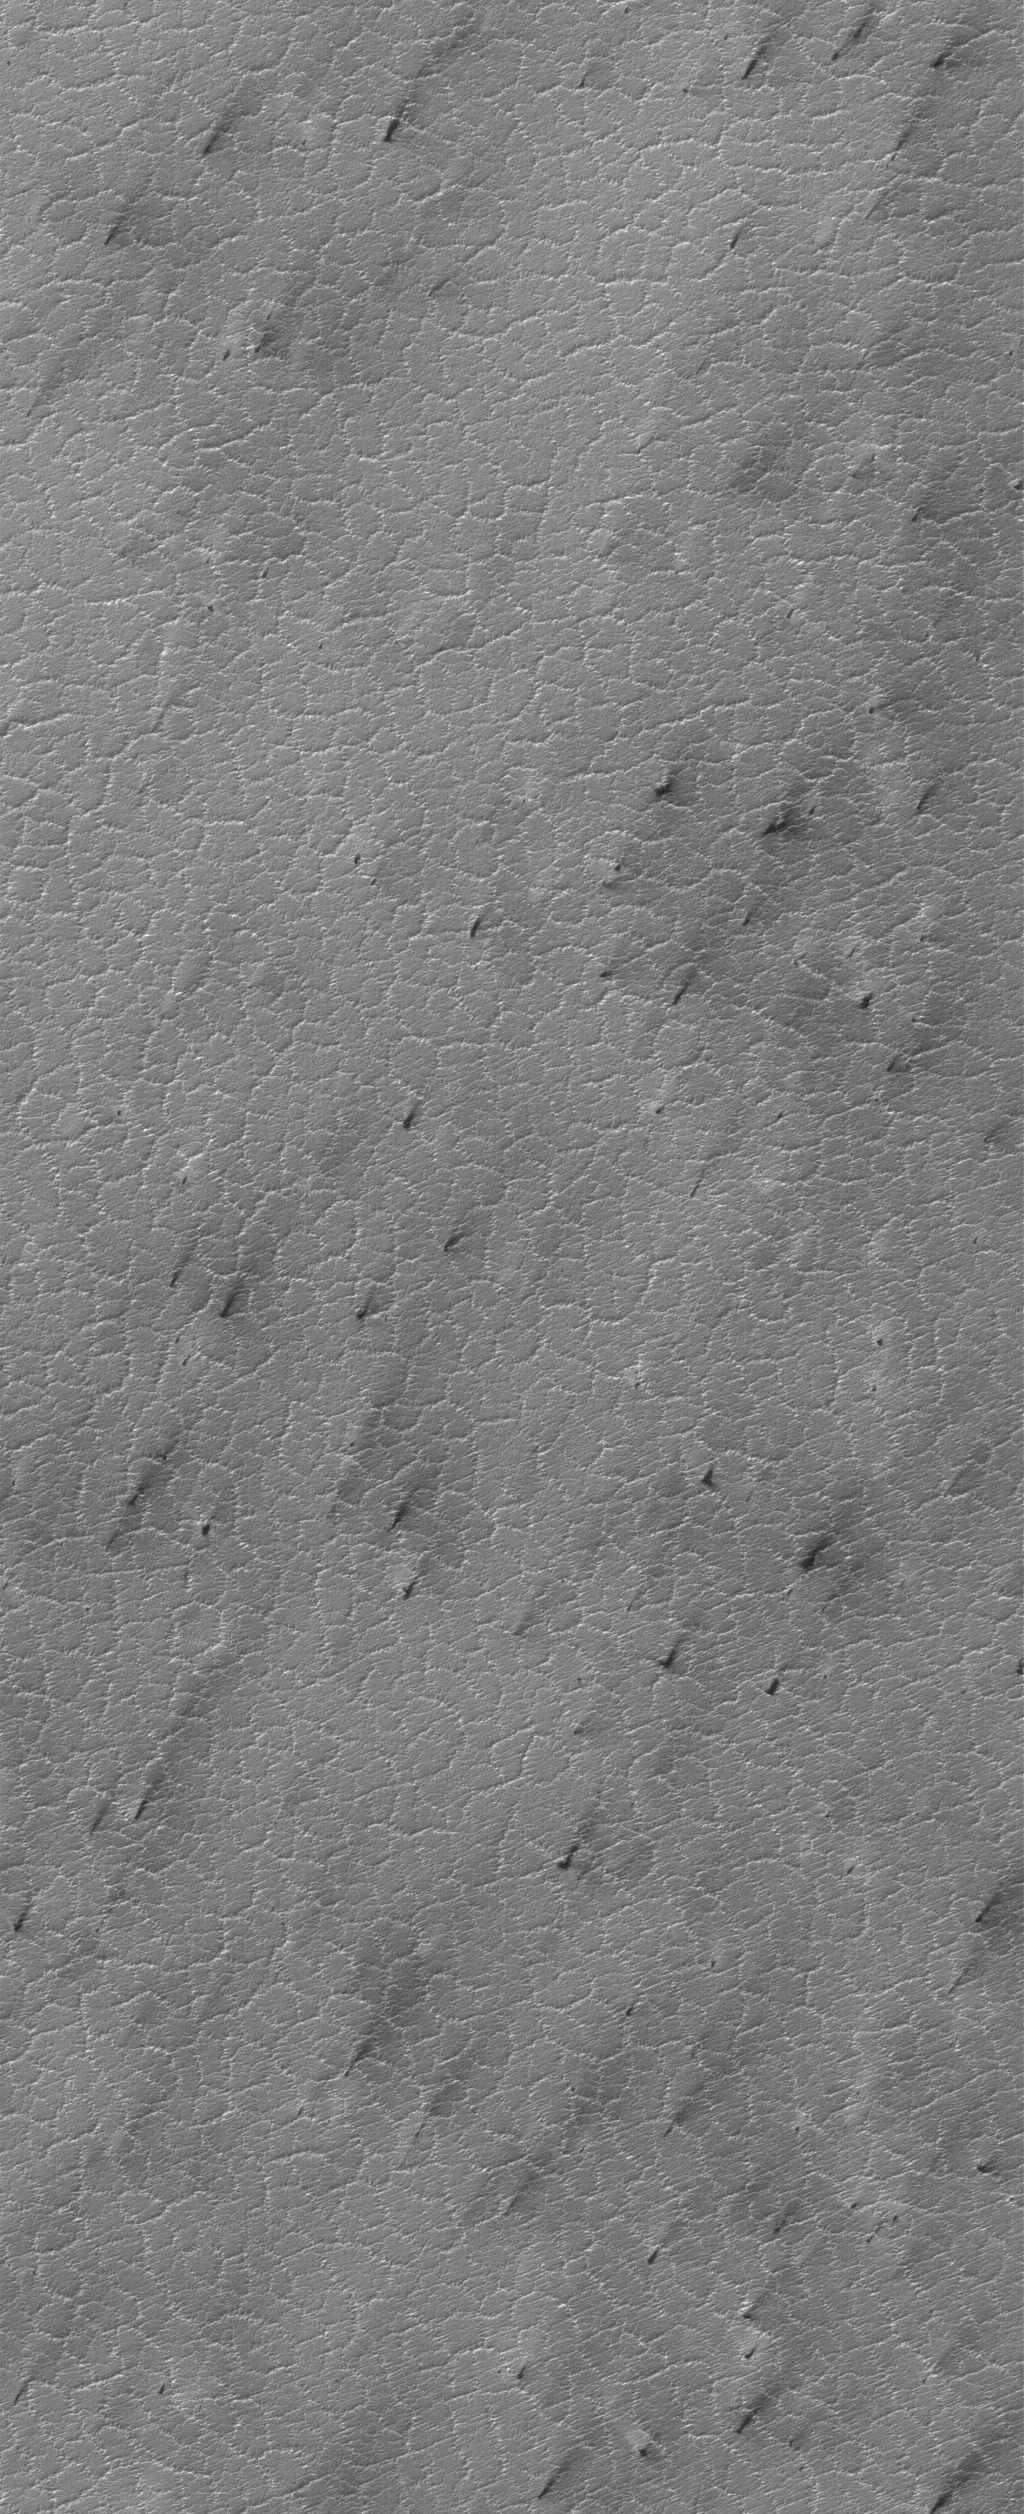

Polygon-Cracked Plain

21 July 2005
This Mars Global Surveyor (MGS) Mars Orbiter Camera (MOC) image shows a polygon-cracked plain in the south polar region of Mars. When this picture was acquired in April 2005, the surface was covered with seasonal carbon dioxide frost. Dark spots and streaks indicate areas where the frost had begun to change and sublime away.

Location near: 86.8°S, 300.5°W
Image width: width: ~3 km (~1.9 mi)
Illumination from: upper left
Season: Southern Spring

Credit: NASA/JPL/Malin Space Science Systems